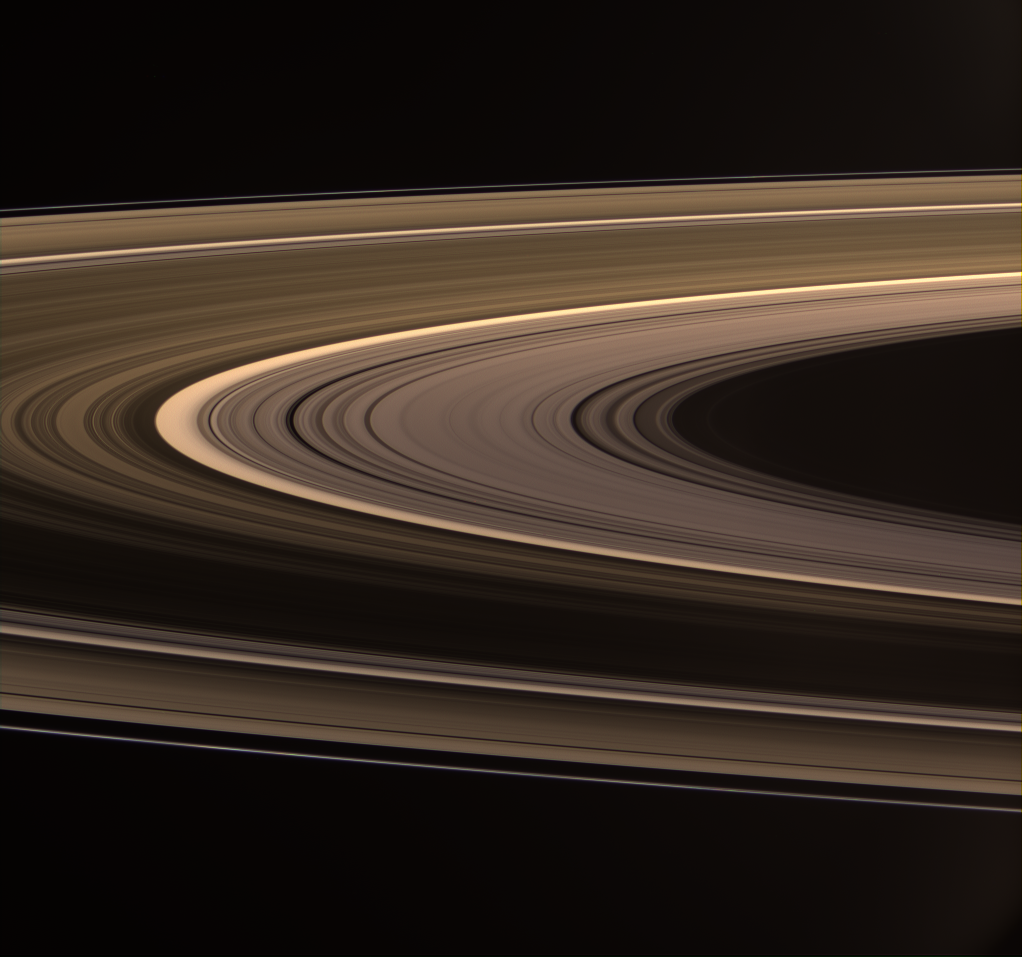

Rings Aglow

Saturn’s softly glowing rings shine in scattered sunlight.

The B ring presents a remarkable difference in brightness between the near and far arms (bottom and top of the image, respectively). The strong variation in brightness could be due to the presence of wake-like features in the B ring.

See PIA08389 for a labeled Cassini map of the rings.

This view looks toward the unilluminated side of the rings from about 5 degrees above the ringplane. Images taken using red, green and blue spectral filters were combined to create this natural color view. The images were acquired at a distance of approximately 574,000 kilometers (357,000 miles) from Saturn. At the center of the image, the Sun-ring-spacecraft, or phase, angle is 114 degrees, and the image scale is 34 kilometers (21 miles) per pixel in the radial, or outward from Saturn, direction.

The Cassini-Huygens mission is a cooperative project of NASA, the European Space Agency and the Italian Space Agency. The Jet Propulsion Laboratory, a division of the California Institute of Technology in Pasadena, manages the mission for NASA’s Science Mission Directorate, Washington, D.C. The Cassini orbiter and its two onboard cameras were designed, developed and assembled at JPL. The imaging operations center is based at the Space Science Institute in Boulder, Colo.

Credit: NASA/JPL/Space Science Institute